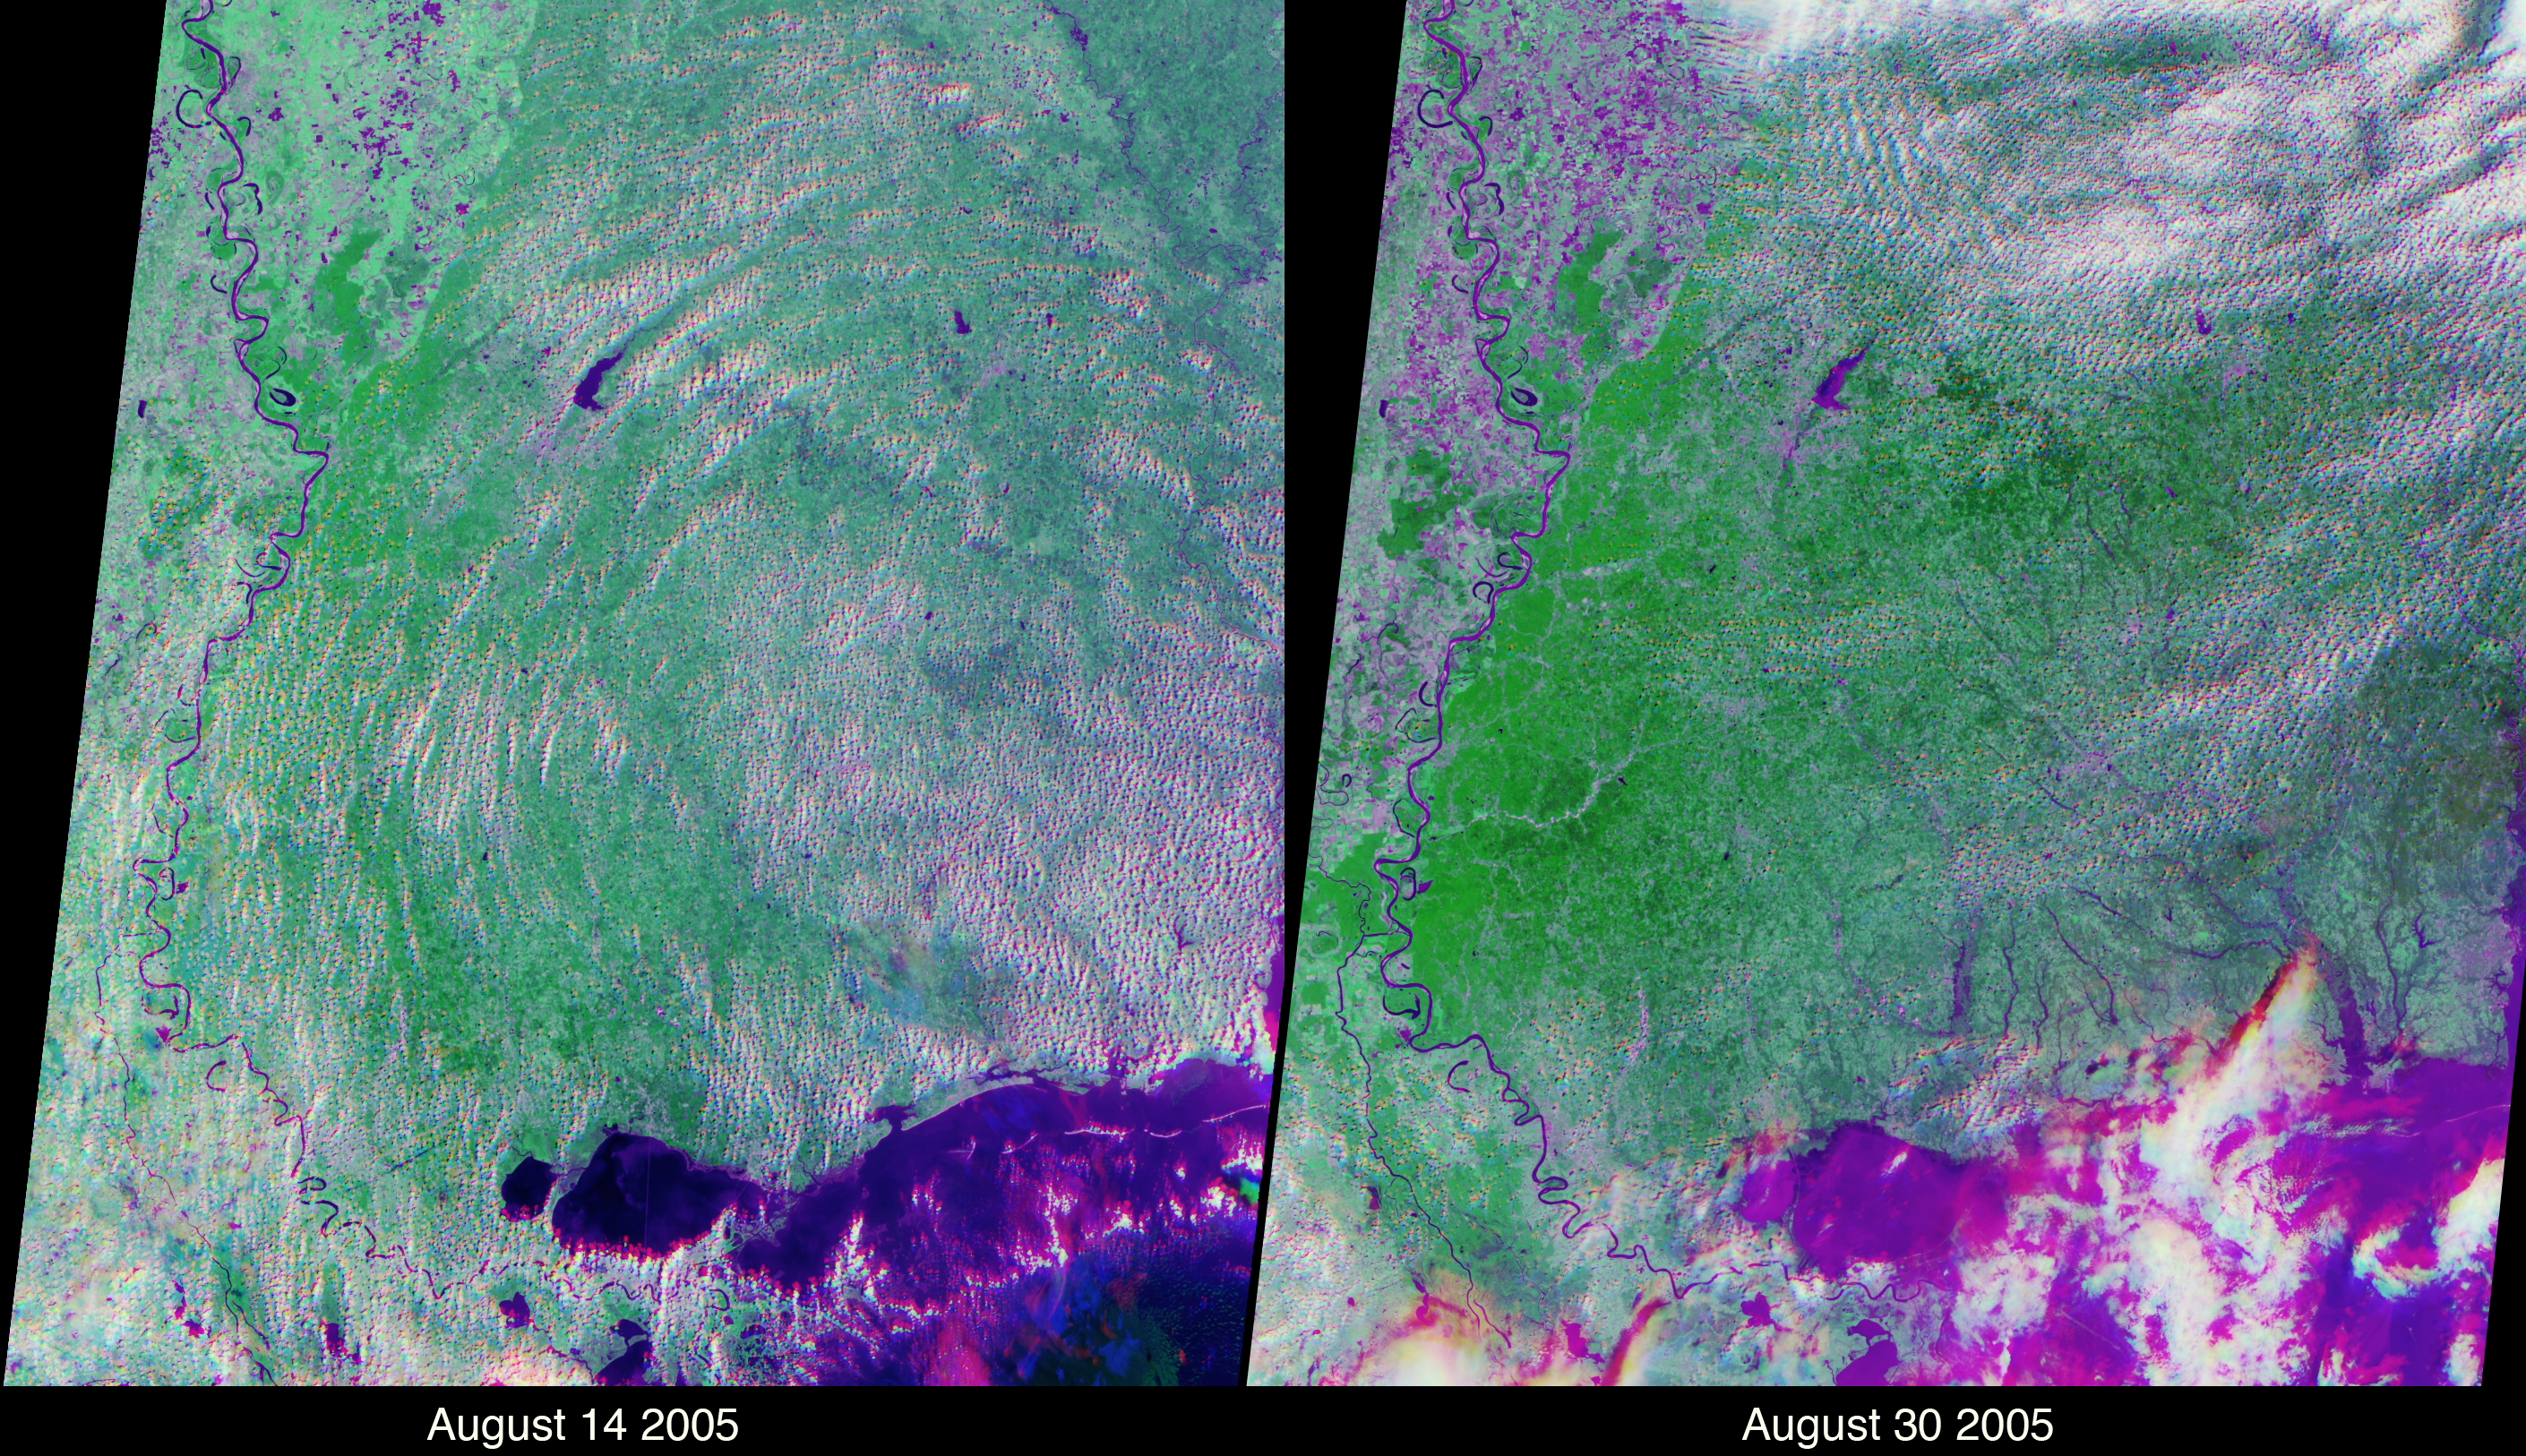

Flooding in the Aftermath of Hurricane Katrina

These views of the Louisiana and Mississippi regions were acquired before and one day after Katrina made landfall along the Gulf of Mexico coast, and highlight many of the changes to the rivers and vegetation that occurred between the two views. The images were acquired by NASA’s Multi-angle Imaging SpectroRadiometer (MISR) on August 14 and August 30, 2005. These multiangular, multispectral false-color composites were created using red band data from MISR’s 46° backward and forward-viewing cameras, and near-infrared data from MISR’s nadir camera. Such a display causes water bodies and inundated soil to appear in blue and purple hues, and highly vegetated areas to appear bright green. The scene differentiation is a result of both spectral effects (living vegetation is highly reflective at near-infrared wavelengths whereas water is absorbing) and of angular effects (wet surfaces preferentially forward scatter sunlight). The two images were processed identically and extend from the regions of Greenville, Mississippi (upper left) to Mobile Bay, Alabama (lower right).

There are numerous rivers along the Mississippi coast that were not apparent in the pre-Katrina image; the most dramatic of these is a new inlet in the Pascagoula River that was not apparent before Katrina. The post-Katrina flooding along the edges of Lake Pontchartrain and the city of New Orleans is also apparent. In addition, the agricultural lands along the Mississippi floodplain in the upper left exhibit stronger near-infrared brightness before Katrina. After Katrina, many of these agricultural areas exhibit a stronger signal to MISR’s oblique cameras, indicating the presence of inundated soil throughout the floodplain. Note that clouds appear in a different spot for each view angle due to a parallax effect resulting from their height above the surface.

The Multi-angle Imaging SpectroRadiometer observes the daylit Earth continuously, viewing the entire globe between 82° north and 82° south latitude every nine days. Each image covers an area of about 380 kilometers by 410 kilometers. The data products were generated from a portion of the imagery acquired during Terra orbits 30091 and 30324 and utilize data from blocks 64-67 within World Reference System-2 path 22.

MISR was built and is managed by NASA’s Jet Propulsion Laboratory, Pasadena, CA, for NASA’s Science Mission Directorate, Washington, DC. The Terra satellite is managed by NASA’s Goddard Space Flight Center, Greenbelt, MD. JPL is managed for NASA by the California Institute of Technology.

Credit: NASA/GSFC/LaRC/JPL, MISR Team